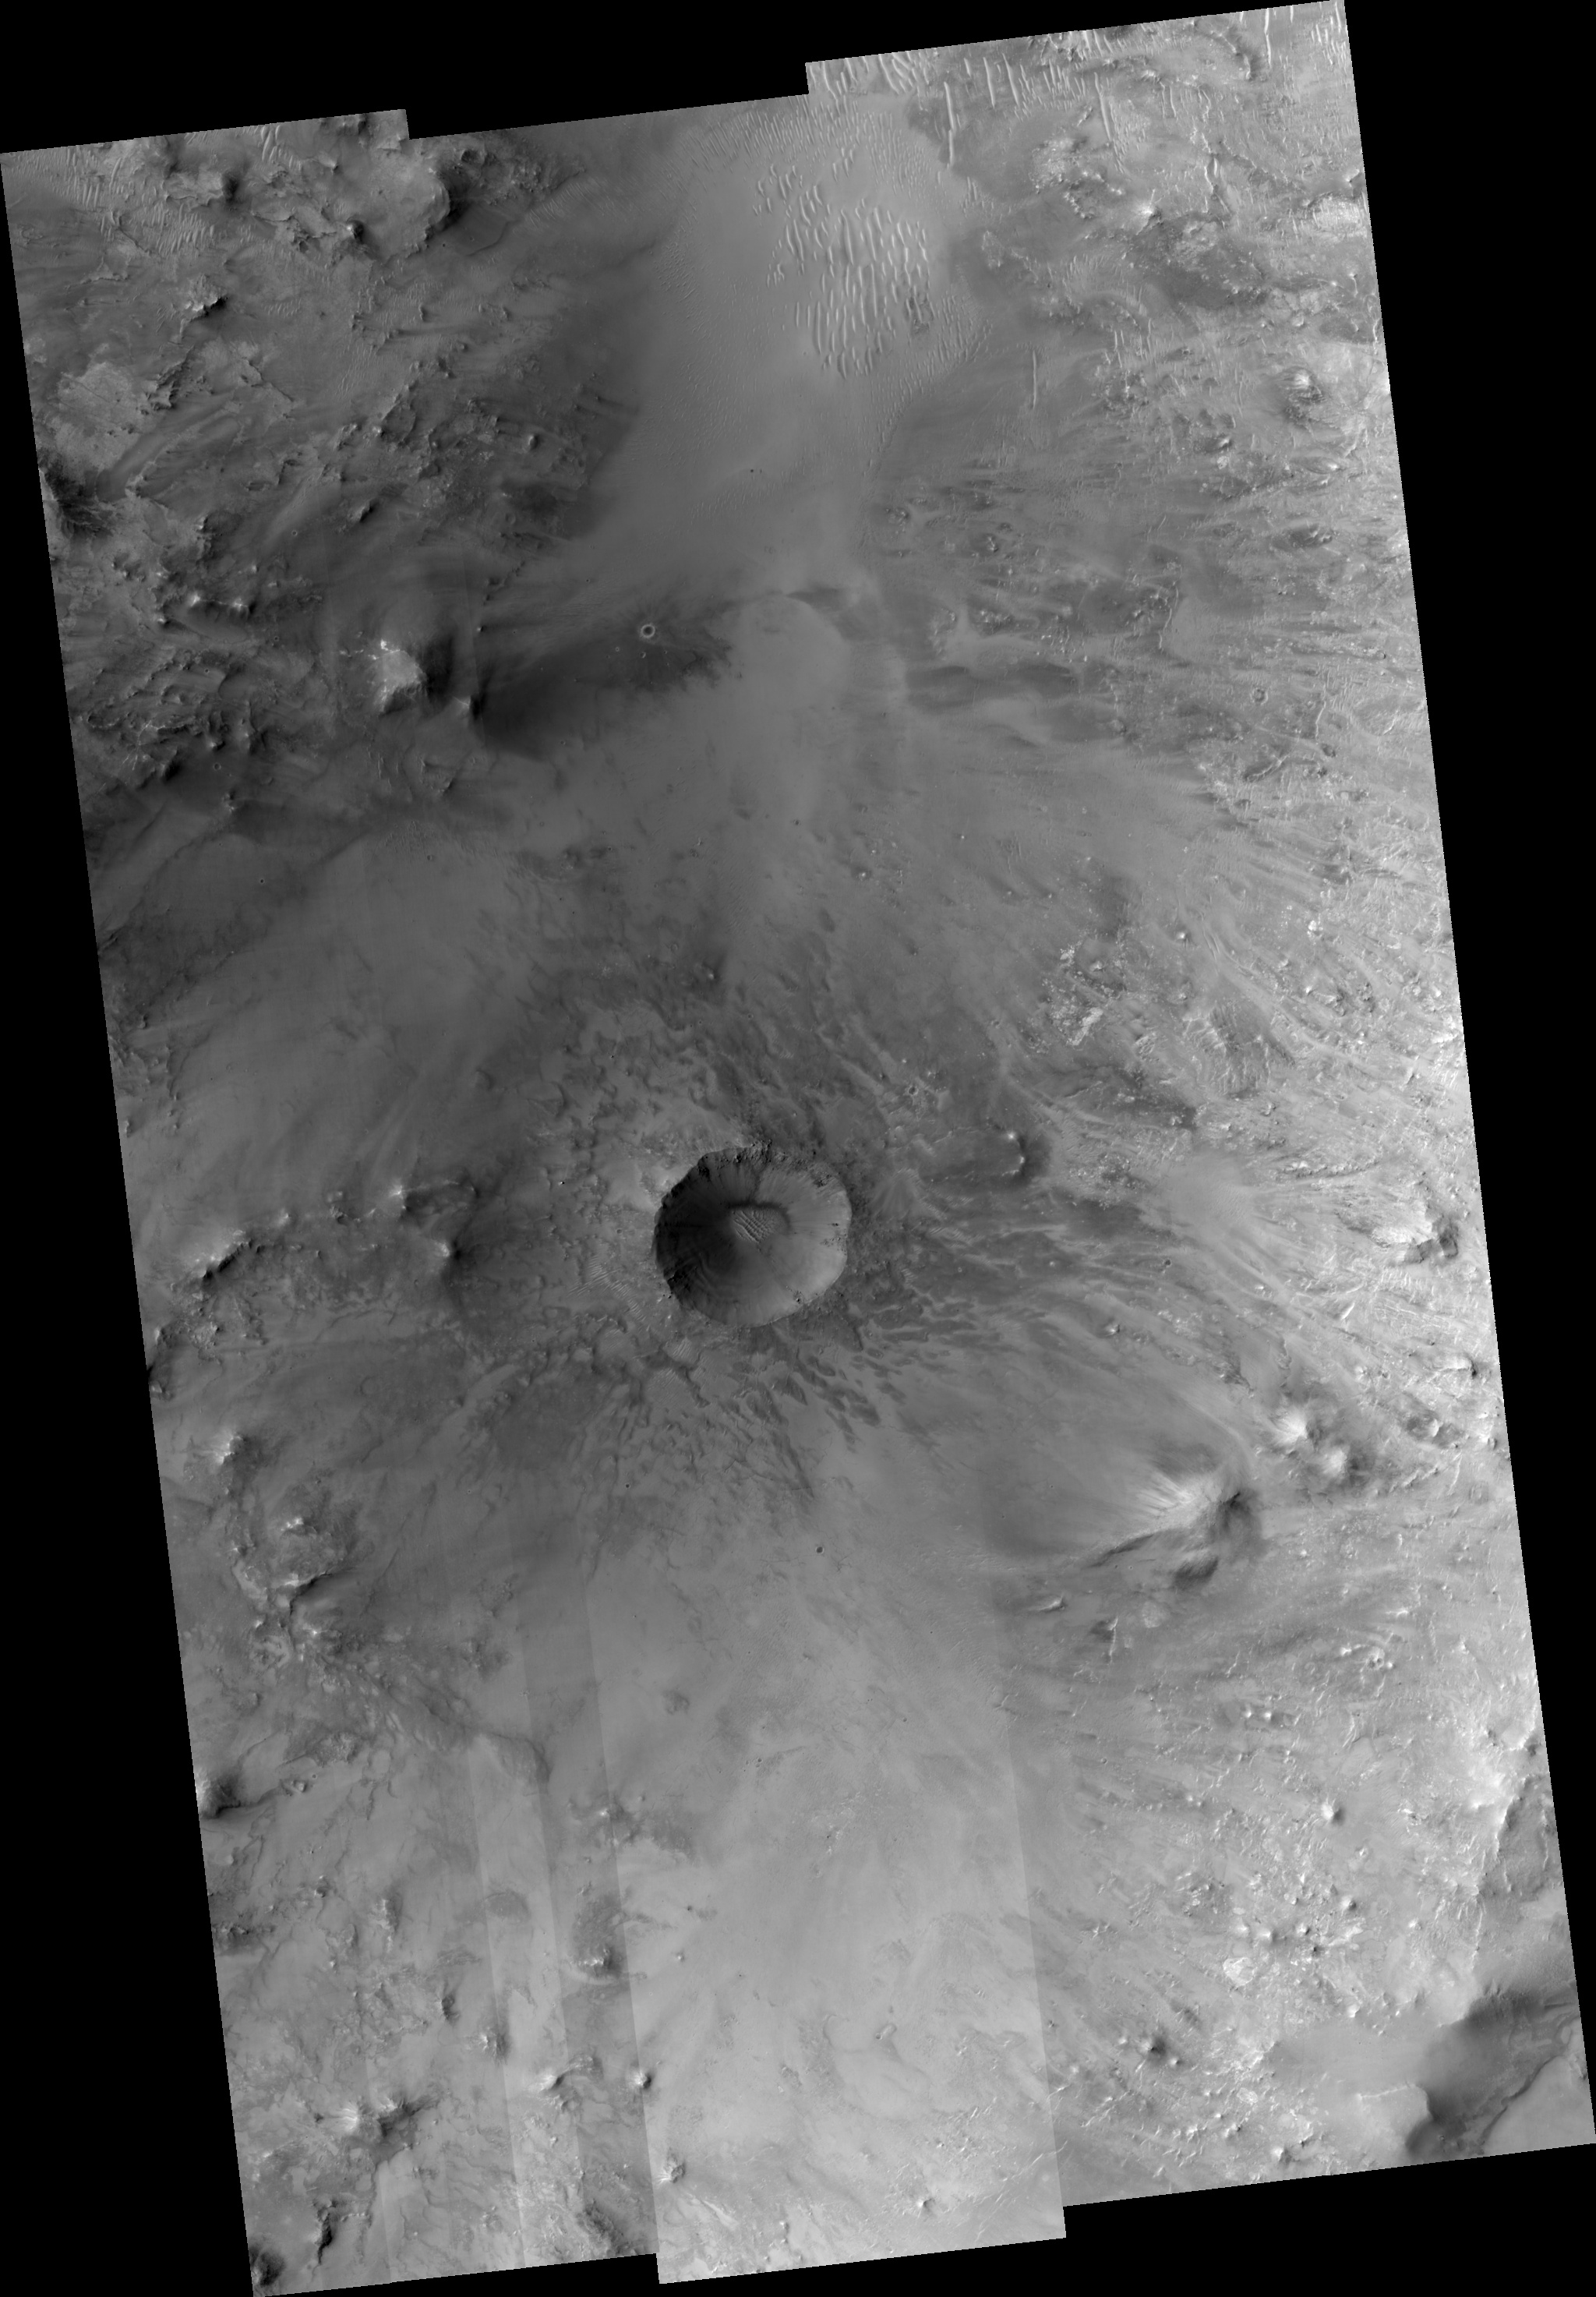

Bouncing Boulders

Most debris on crater walls slides straight downhill. In this HiRISE image we see examples of boulders that have bounced downhill, not necessarily vertically.

A prominent example looks like a dotted line from the top of the crater wall where the boulder took off to the crater floor where it finally came to rest.

Numerous boulders have slid partway down toward the crater floor, which is covered by sand dunes. This is actually a small crater (~1 km wide) within an un-named but much larger ~30 km crater.

Observation Geometry
Image PSP_001385_1985 was taken by the High Resolution Imaging Science Experiment (HiRISE) camera onboard the Mars Reconnaissance Orbiter spacecraft on 12-Nov-2006. The complete image is centered at 18.5 degrees latitude, 65.0 degrees East longitude. The range to the target site was 278.0 km (173.8 miles). At this distance the image scale ranges from 27.8 cm/pixel (with 1 x 1 binning) to 111.3 cm/pixel (with 4 x 4 binning). The image shown here has been map-projected to 25 cm/pixel and north is up. The image was taken at a local Mars time of 03:29 PM and the scene is illuminated from the west with a solar incidence angle of 50 degrees, thus the sun was about 40 degrees above the horizon. At a solar longitude of 134.2 degrees, the season on Mars is Northern Summer.

NASA’s Jet Propulsion Laboratory, a division of the California Institute of Technology in Pasadena, manages the Mars Reconnaissance Orbiter for NASA’s Science Mission Directorate, Washington. Lockheed Martin Space Systems, Denver, is the prime contractor for the project and built the spacecraft. The High Resolution Imaging Science Experiment is operated by the University of Arizona, Tucson, and the instrument was built by Ball Aerospace and Technology Corp., Boulder, Colo.

Credit: NASA/JPL/Univ. of Arizona